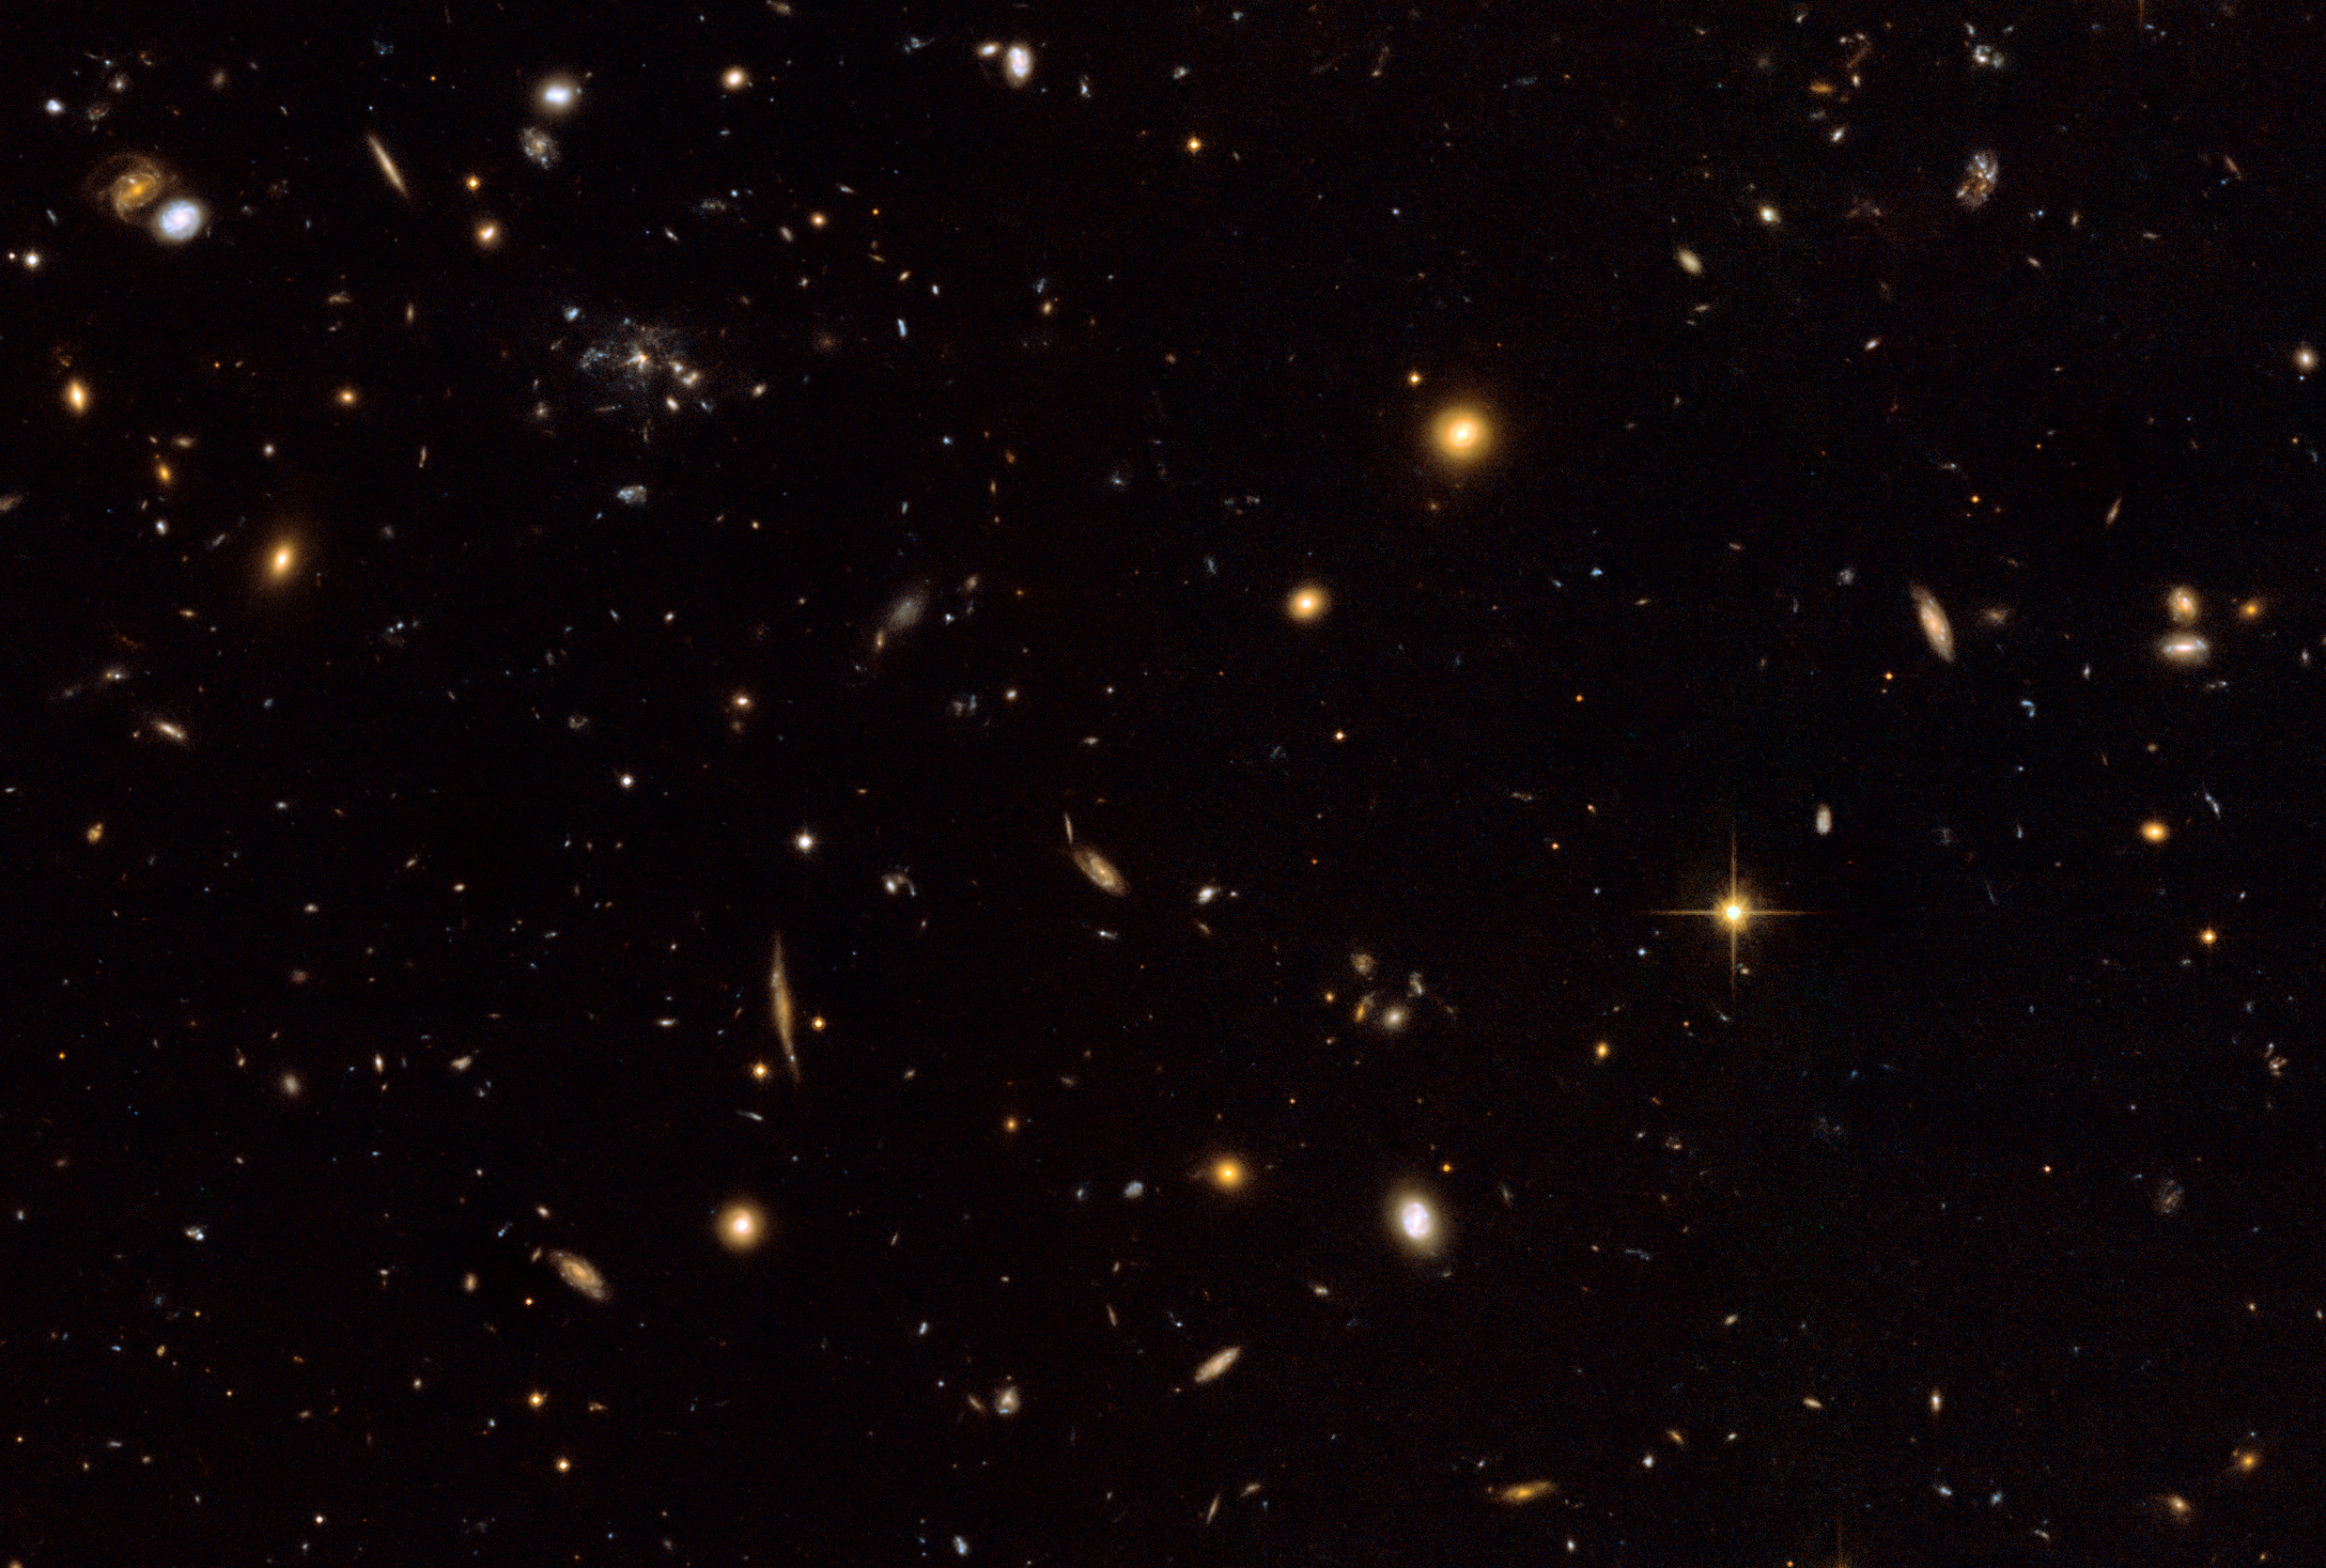

Wide View of Spiderweb Galaxy Field

Object Name: MRC 1138-262, Spiderweb Galaxy, B1 1138-26
Object Description: Galaxy Protocluster
Instrument: HST/ACS/WFC
Filters: F475W (SDSS g) and F814W (I)

This image is a composite of many separate exposures made by the ACS instrument on the Hubble Space Telescope using several different filters. Two filters were used to sample broad and narrow wavelength ranges. The color results from assigning different hues (colors) to each monochromatic image. In this case, the assigned colors are: Blue: F475W (SDSS g) Green: F475W (SDSS g) + F814W (I) Red: F814W (I)

Credit: NASA, ESA, G. Miley and R. Overzier (Leiden Observatory), and the ACS Science Team